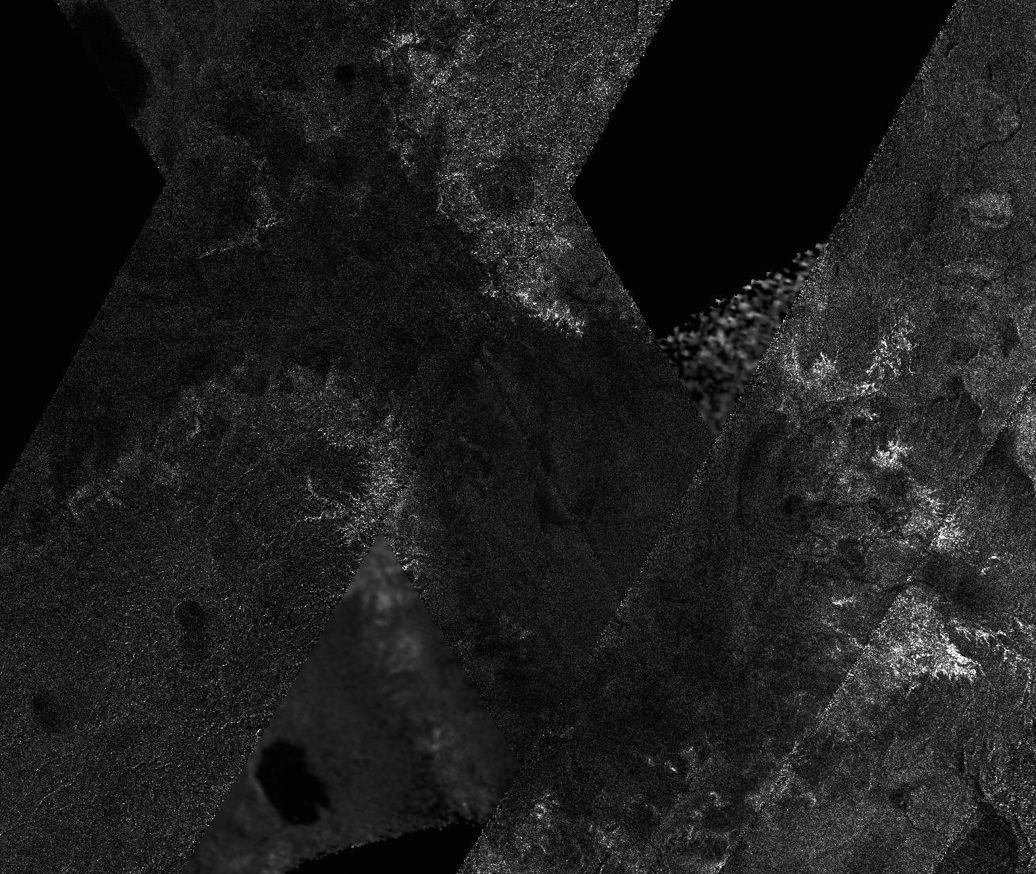

Lake-like but Different

This mosaic of image swaths from Cassini’s Titan Radar Mapper, taken with the synthetic-aperture radar (SAR), features a large dark region several hundred kilometers across that differs in several significant ways from potential lakes observed on Titan. It is not as dark to the radar as many lakes (including lakes seen here), and the nature of the margin is unusual. It has many characteristics in common with lakes, including its channels and interior, yet its differences distinguish it from other similar features. Some similarities are seen with the dark feature in Titan pass T7 (PIA03563).

At top (north), the feature has characteristics of a shoreline, with round bay-like margins and channels that drain into it; at left (west) and right (east) it is rimmed by bright, feathery, branching channel-like structures, some of which extend for tens of kilometers. Within the dark feature some details can be seen, some of which seem to be extensions of the channels draining into the dark feature.

The mosaic is near the south pole, centered near 82 degrees south, 205 degrees west. It includes data from Titan passes T39, T55, T57, T58, and T59, collected between December 2007 and July 2009. The individual swaths vary in resolution and illumination angle, so the edges are visible and surface features look somewhat different across swath boundaries, but the regional view can still be understood. As more SAR image swaths of Titan are collected by Cassini, mosaics of those images reveal features that cannot be appreciated within the individual observations.

The Cassini-Huygens mission is a cooperative project of NASA, the European Space Agency and the Italian Space Agency. NASA’s Jet Propulsion Laboratory, a division of the California Institute of Technology in Pasadena, manages the mission for NASA’s Science Mission Directorate, Washington, D.C. The Cassini orbiter was designed, developed and assembled at JPL. The radar instrument was built by JPL and the Italian Space Agency, working with team members from the United States and several European countries.

Credit: NASA/JPL-Caltech/ASI